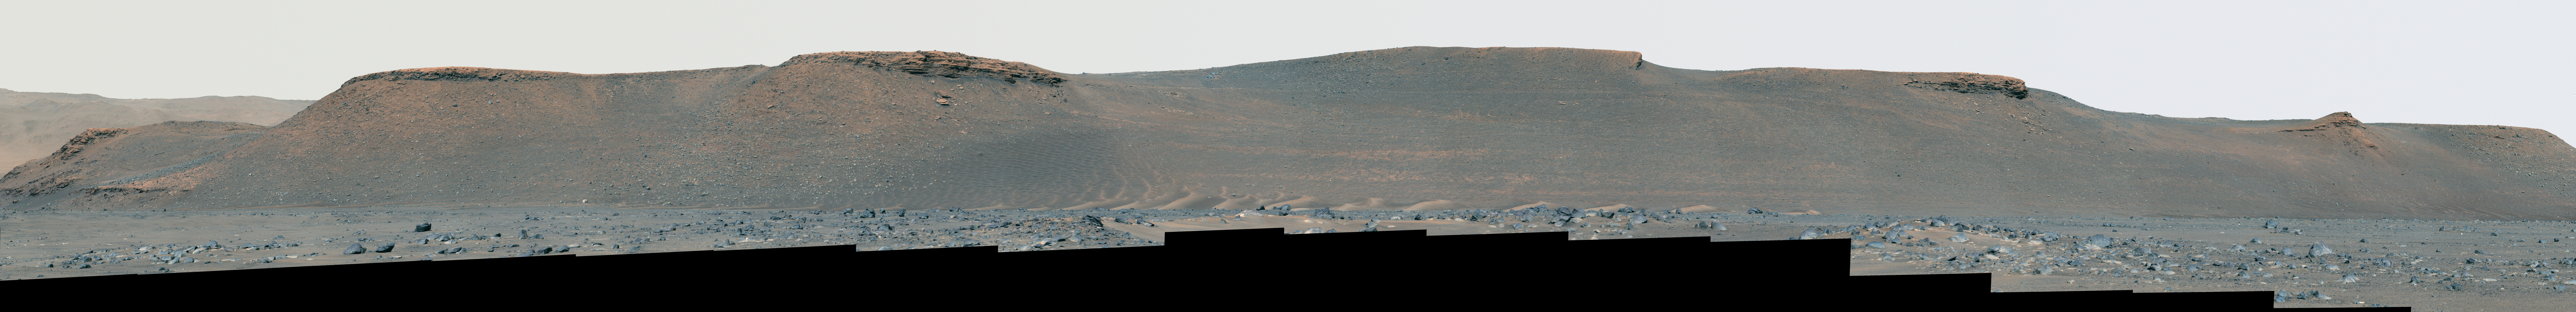

Mastcam-Z Views the Eastern Edge of Jezero’s Delta

NASA’s Perseverance rover used its Mastcam-Z camera to capture this enhanced color view of the eroded eastern edge of the delta within Mars’ Jezero Crater on April 7, 2022, the 402nd Martian day, or sol, of the mission.

Figure A is a natural color view of the image, meaning it has been calibrated to simulate the approximate view that the human eye would perceive on the Red Planet.

The animation is a video that zooms in on a deposit of boulders at the edge of the delta. These boulders may have been moved there by high-energy floods in the ancient past. Perseverance will be exploring and sampling boulder deposits like this one in 2023 after dropping off its first cache of samples at a site called Three Forks as part of the Mars Sample Return campaign.

A key objective for Perseverance’s mission on Mars is astrobiology, including the search for signs of ancient microbial life. The rover will characterize the planet’s geology and past climate, pave the way for human exploration of the Red Planet, and be the first mission to collect and cache Martian rock and regolith (broken rock and dust).

Subsequent NASA missions, in cooperation with ESA (European Space Agency), would send spacecraft to Mars to collect these sealed samples from the surface and return them to Earth for in-depth analysis.

The Mars 2020 Perseverance mission is part of NASA’s Moon to Mars exploration approach, which includes Artemis missions to the Moon that will help prepare for human exploration of the Red Planet.

NASA’s Jet Propulsion Laboratory, which is managed for the agency by Caltech in Pasadena, California, built and manages operations of the Perseverance rover.

Credit: NASA/JPL-Caltech/ASU/MSSS